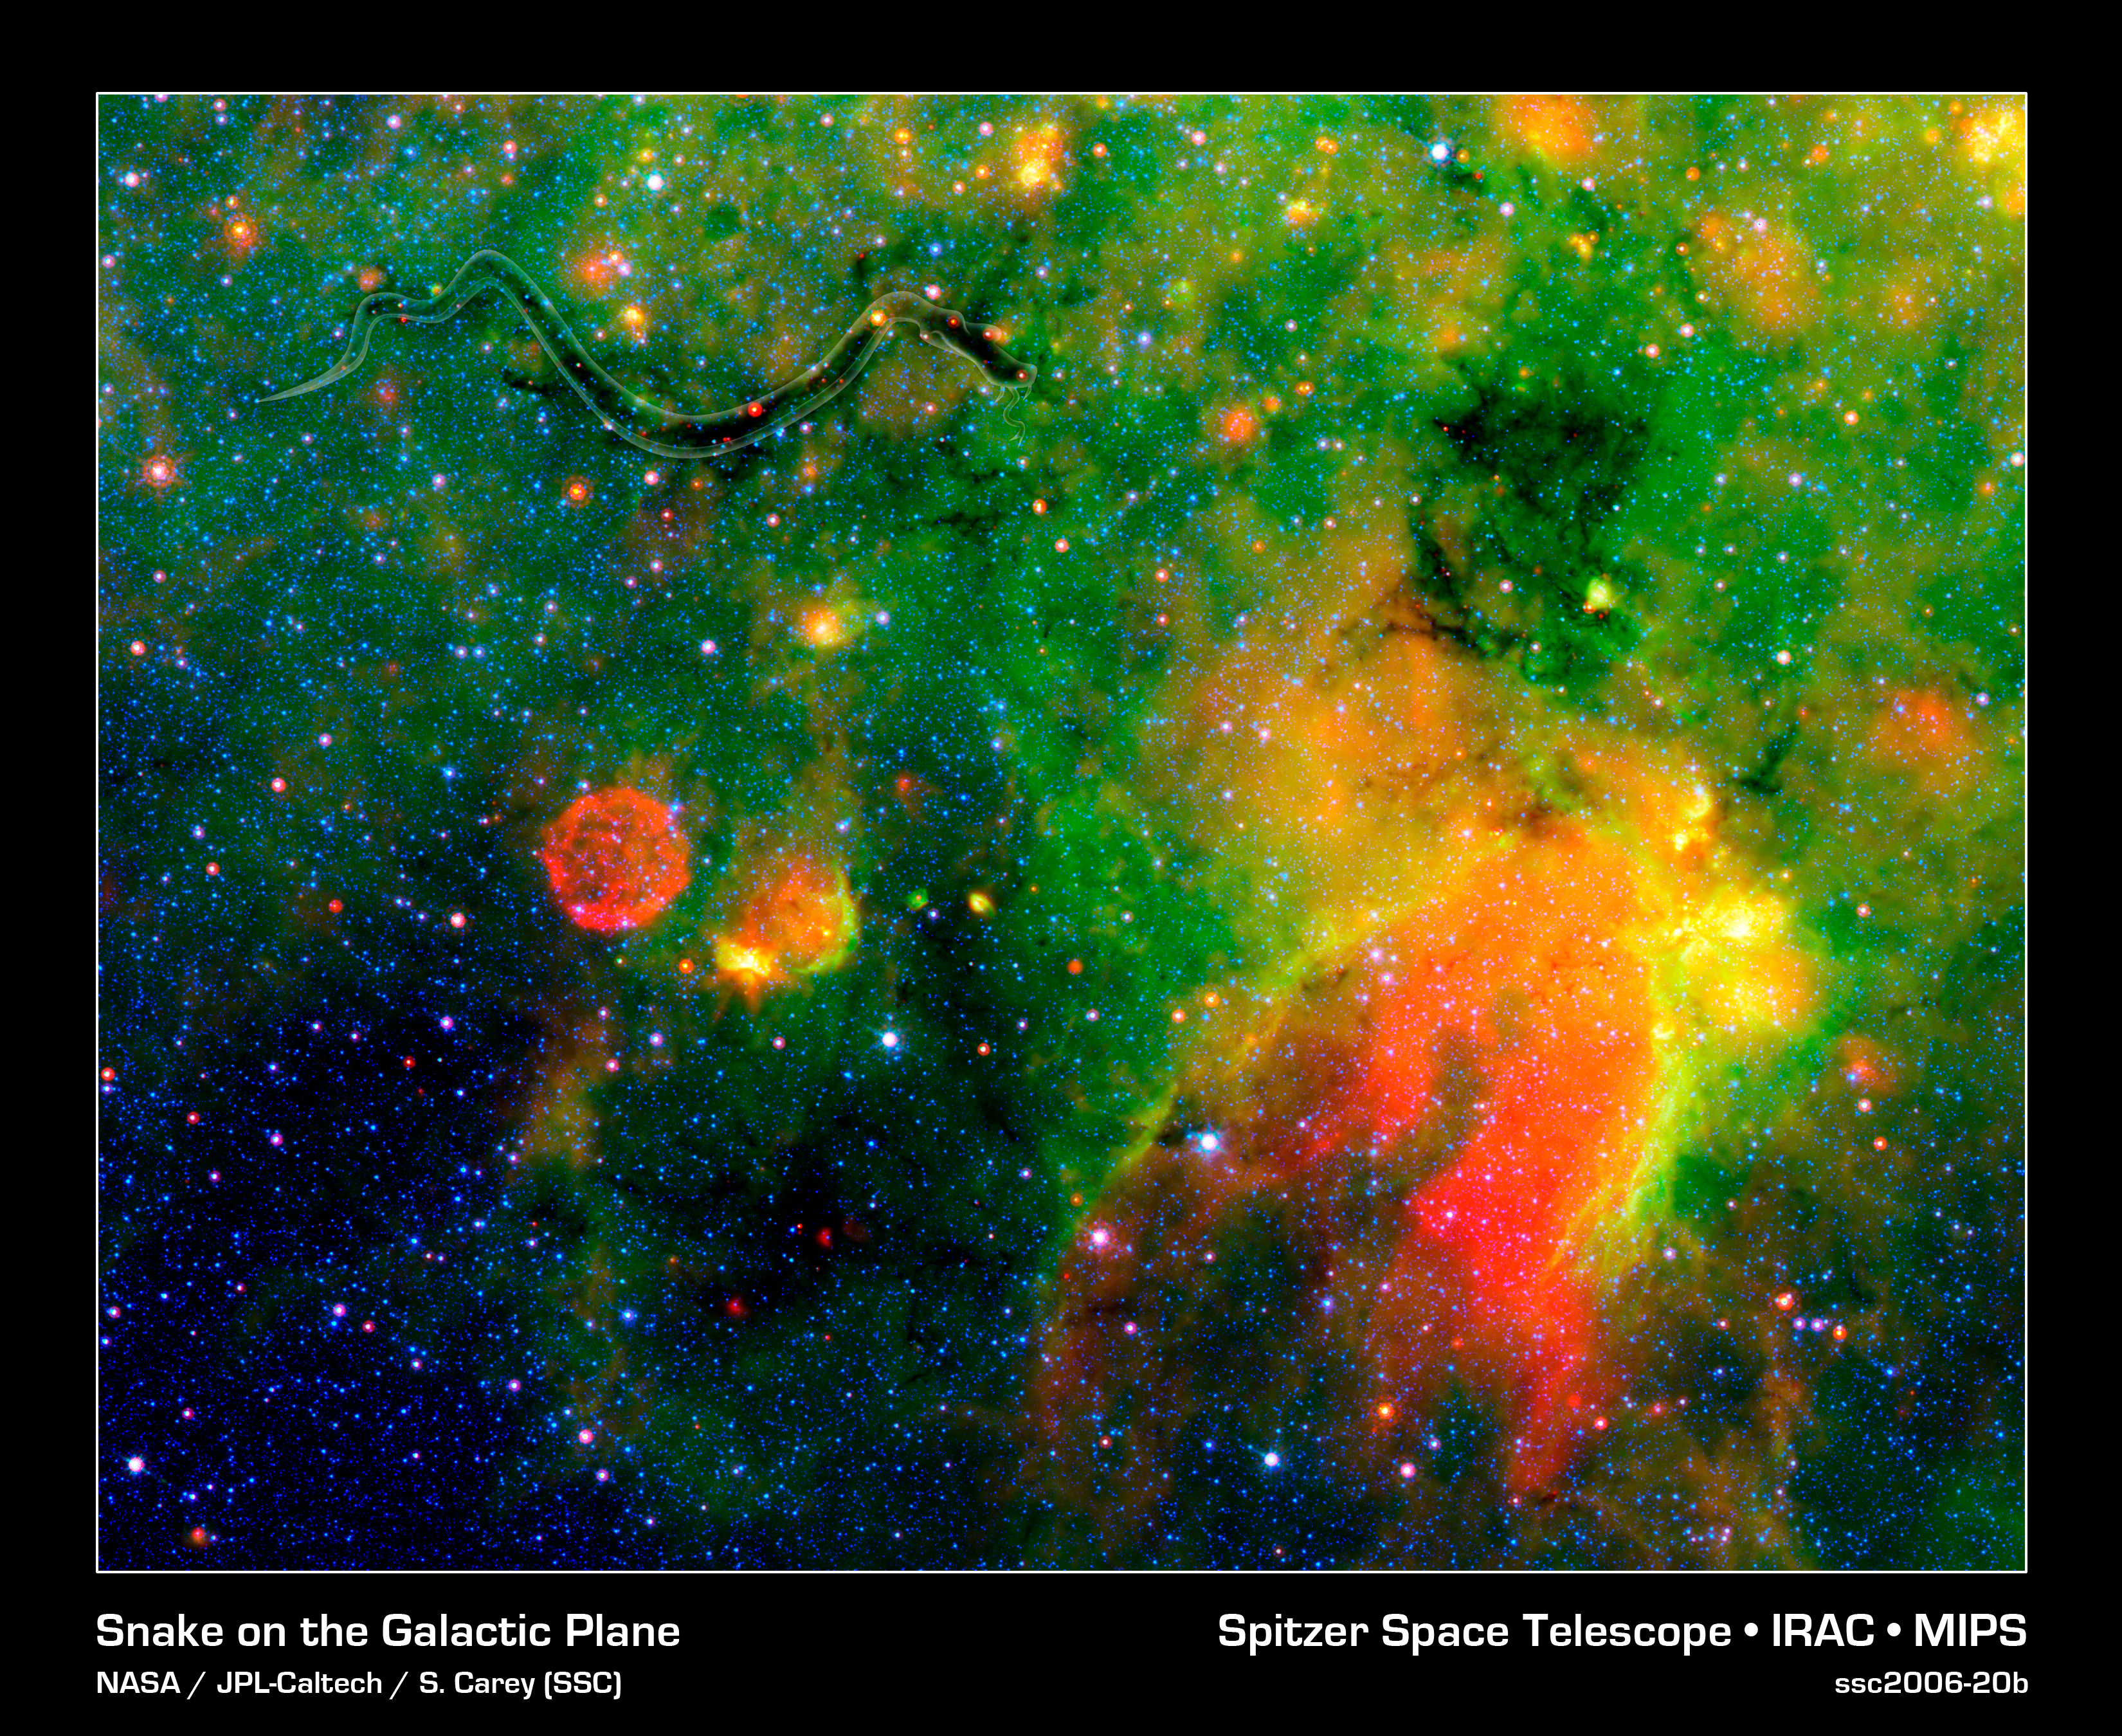

Where Galactic Snakes Live (Artistically Enhanced)

This infrared image from NASA's Spitzer Space Telescope shows what astronomers are referring to as a "snake" (upper left) and its surrounding stormy environment. The sinuous object is actually the core of a thick, sooty cloud large enough to swallow dozens of solar systems. In fact, astronomers say the "snake's belly" may be harboring beastly stars in the process of forming.The galactic creepy crawler to the right of the snake is another thick cloud core, in which additional burgeoning massive stars might be lurking. The colorful regions below the two cloud cores are less dense cloud material, in which dust has been heated by starlight and glows with infrared light. Yellow and orange dots throughout the image are monstrous developing stars; the red star on the "belly" of the snake is 20 to 50 times as massive as our sun. The blue dots are foreground stars.The red ball at the bottom left is a "supernova remnant," the remains of massive star that died in a fiery blast. Astronomers speculate that radiation and winds from the star before it died, in addition to a shock wave created when it exploded, might have played a role in creating the snake.Spitzer was able to spot the two black cloud cores using its heat-seeking infrared vision. The objects are hiding in the dusty plane of our Milky Way galaxy, invisible to optical telescopes. Because their heat, or infrared light, can sneak through the dust, they first showed up in infrared images from past missions. The cloud cores are so thick with dust that if you were to somehow transport yourself into the middle of them, you would see nothing but black, not even a star in the sky. Now, that's spooky!Spitzer's new view of the region provides the best look yet at the massive embryonic stars hiding inside the snake. Astronomers say these observations will ultimately help them better understand how massive stars form. By studying the clustering and range of masses of the stellar embryos, they hope to determine if the stars were born in the same way that our low-mass sun was formed -- out of a collapsing cloud of gas and dust -- or by another mechanism in which the environment plays a larger role.The snake is located about 11,000 light-years away in the constellation Sagittarius.This false-color image is a composite of infrared data taken by Spitzer's infrared array camera and multiband imaging photometer. Blue represents 3.6-micron light; green shows light of 8 microns; and red is 24-micron light.

Credit: NASA/JPL-Caltech/S. Carey (SSC/Caltech)